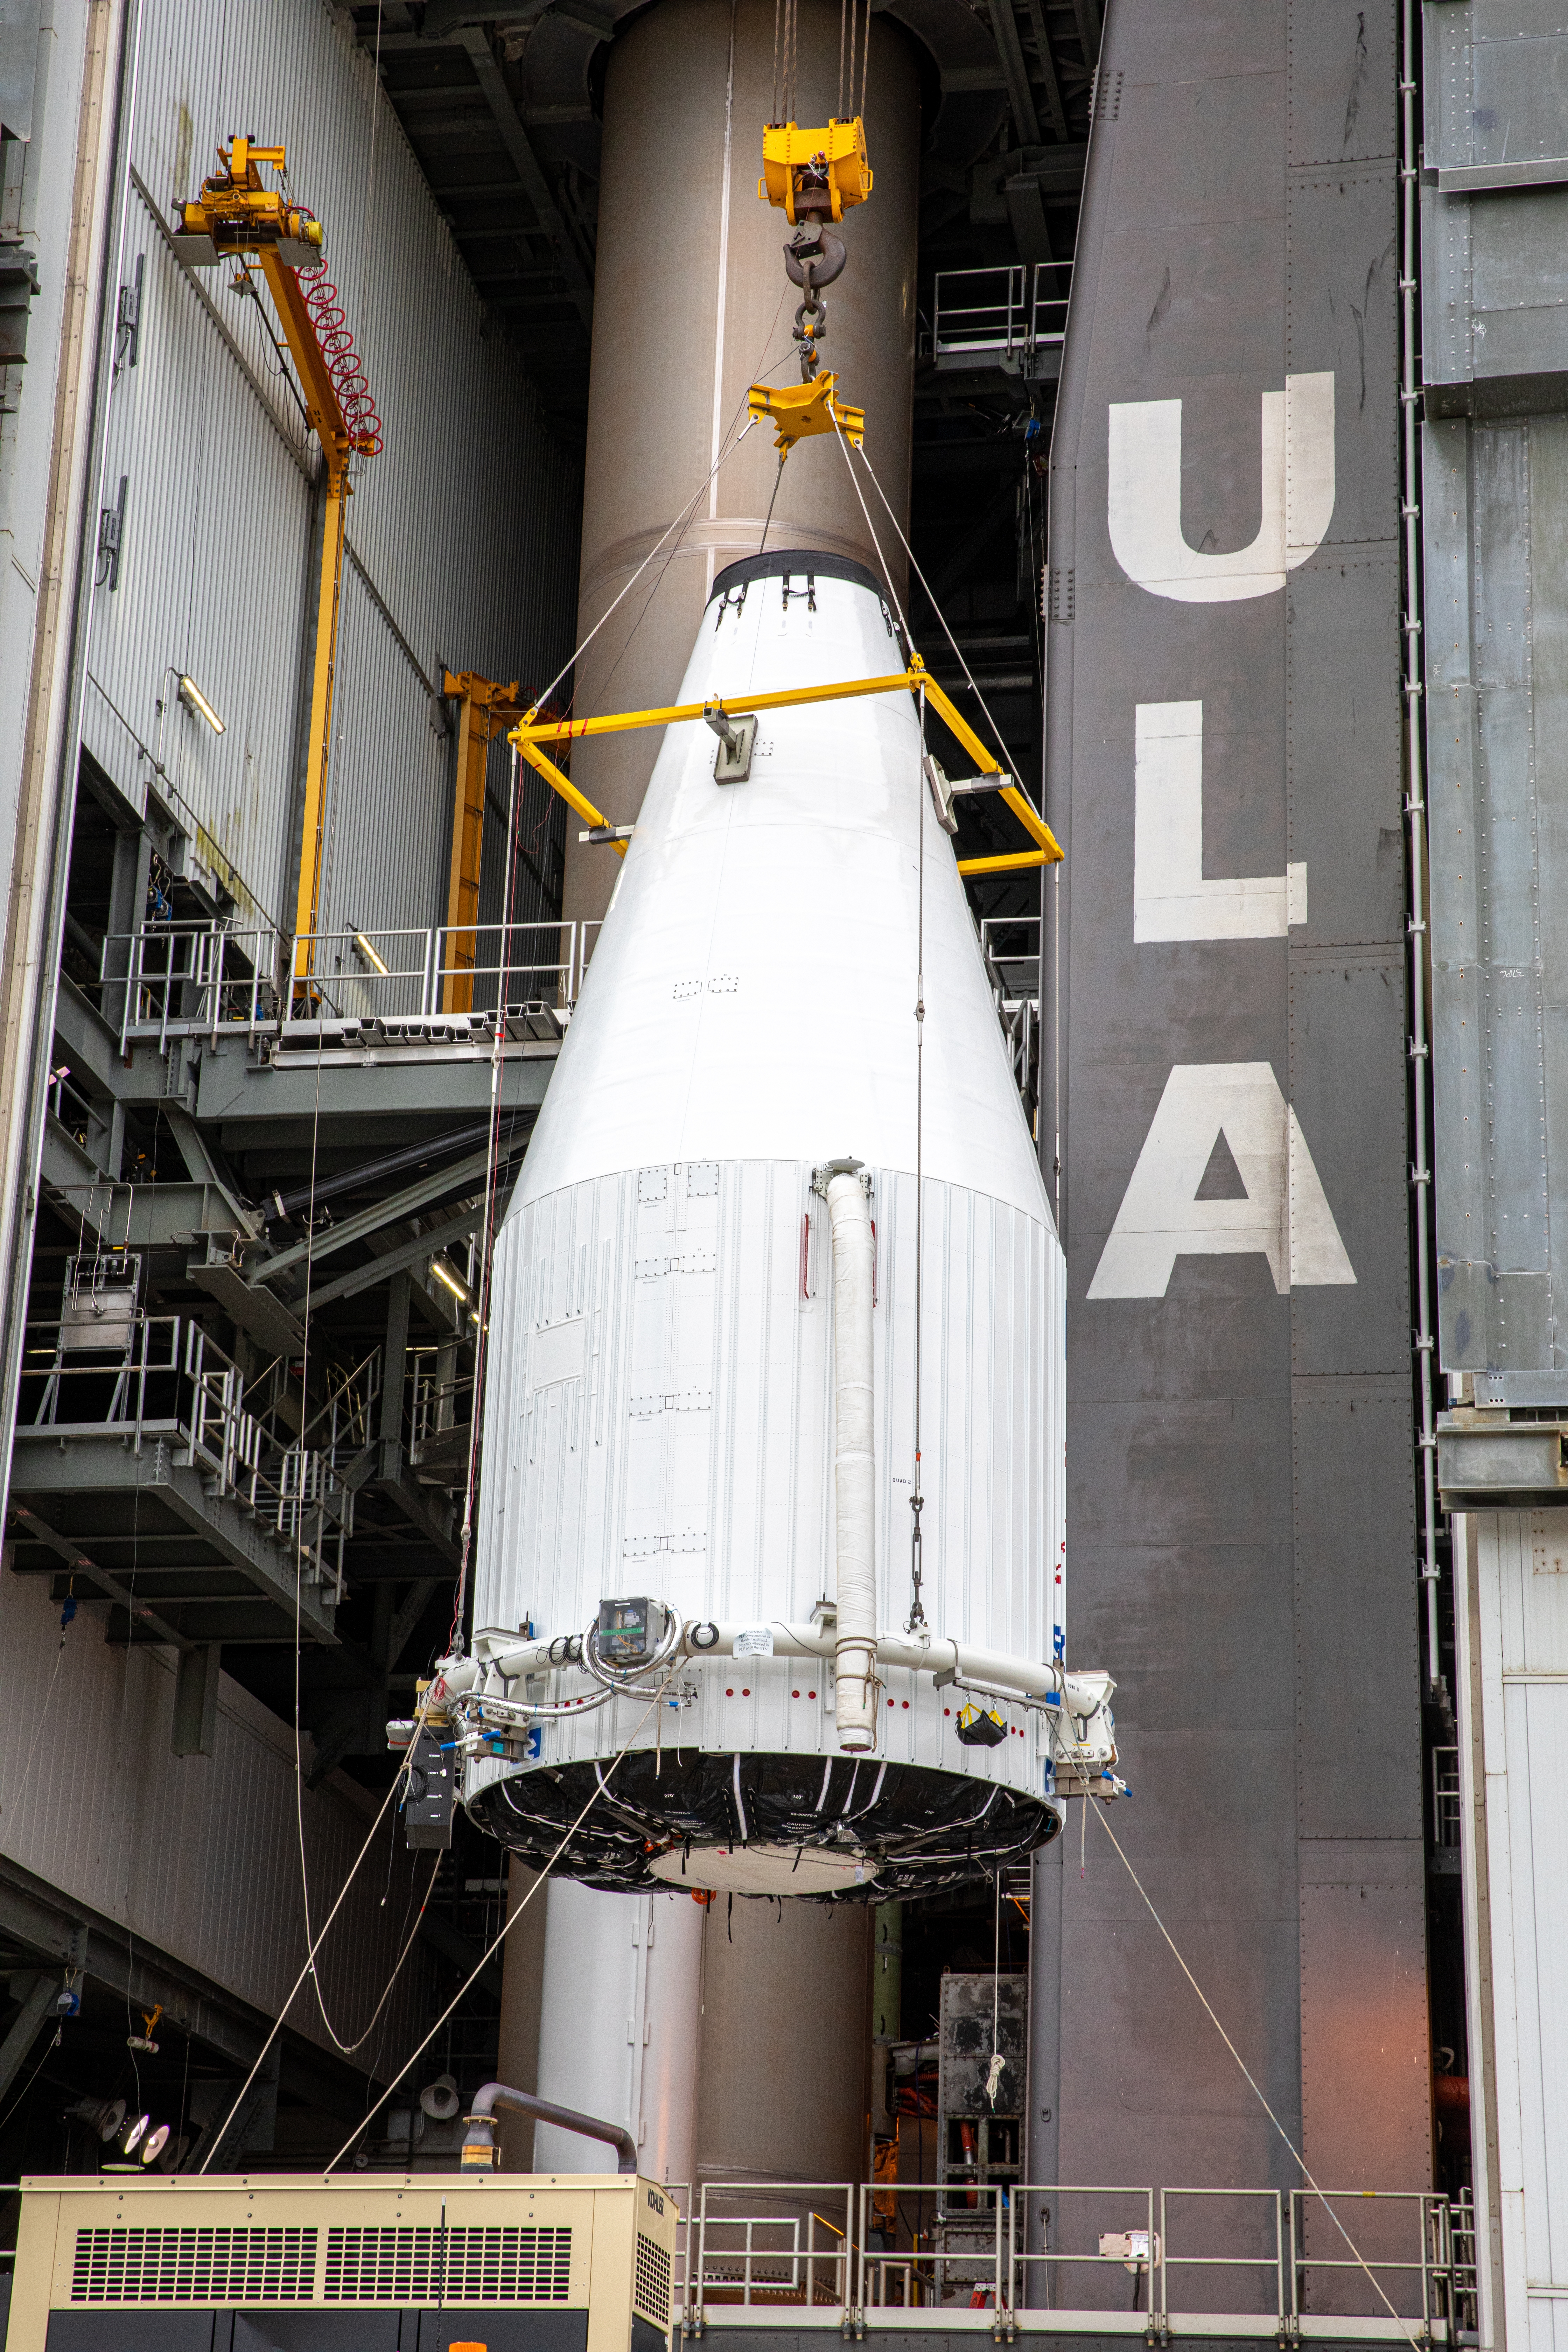

Solar Orbiter Spacecraft Lift and Mate

The United Launch Alliance Atlas V payload fairing, containing the Solar Orbiter spacecraft, is hoisted up by crane at the Vertical Integration Facility at Space Launch Complex 41 on Cape Canaveral Air Force Station in Florida on Jan. 31, 2020. The payload fairing will be mated to the Atlas V rocket. Solar Orbiter is an international cooperative mission between ESA (European Space Agency) and NASA. The mission aims to study the Sun, its outer atmosphere and solar wind. The spacecraft will provide the first images of the Sun’s poles. NASA’s Launch Services Program based at Kennedy is managing the launch. The spacecraft has been developed by Airbus Defence and Space. Solar Orbiter will launch in February 2020 aboard the Atlas V rocket.

Credit: NASA/Ben Smegelsky